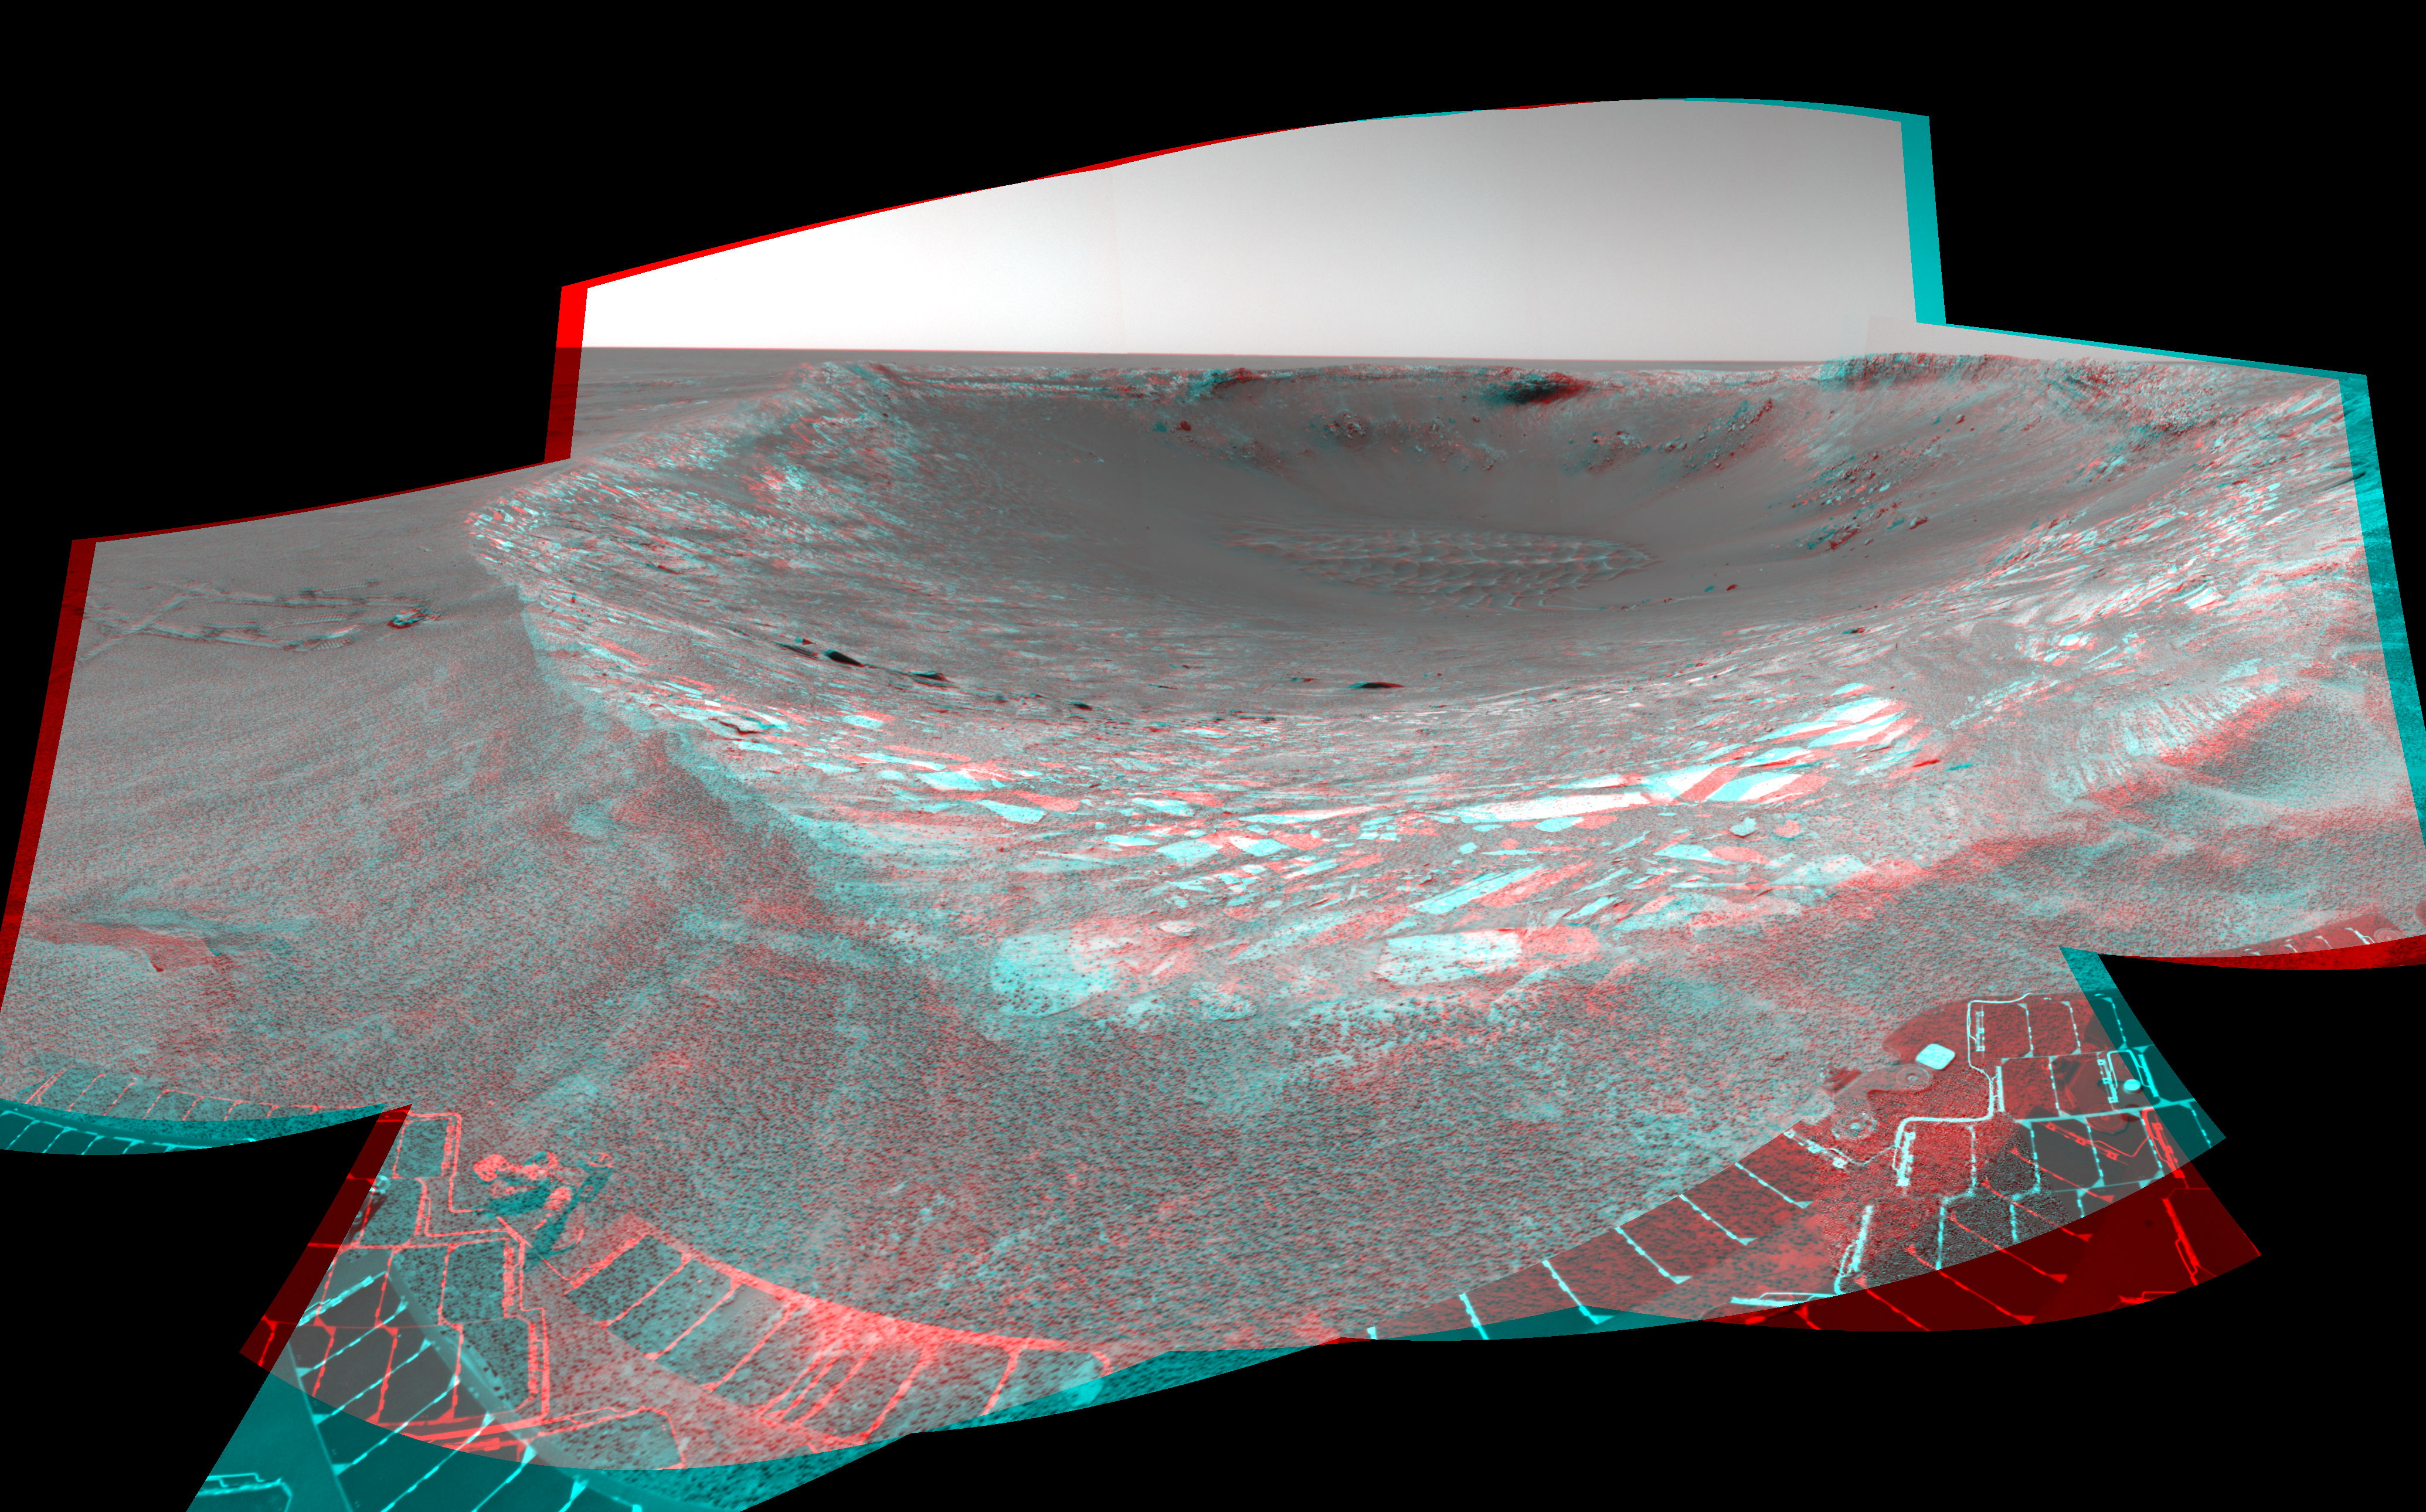

Ready to Enter ‘Endurance’ (3-D)

This stereo anaglyph looking toward the northeast across “Endurance Crater” in Mars’ Meridiani Planum region was assembled from frames taken by the navigation camera on NASA’s Mars Exploration Rover Opportunity during the rover’s 131st martian day, or sol, on June 6, 2004. That was two sols before Opportunity entered the crater, taking the route nearly straight ahead in this image into the “Karatepe” area of the crater. This view is a cylindrical-perspective projection with geometric seam correction.

See

PIA06058

for left eye view and

PIA06059

for right eye view of this 3-D cylindrical-perspective projection.

Credit: NASA/JPL